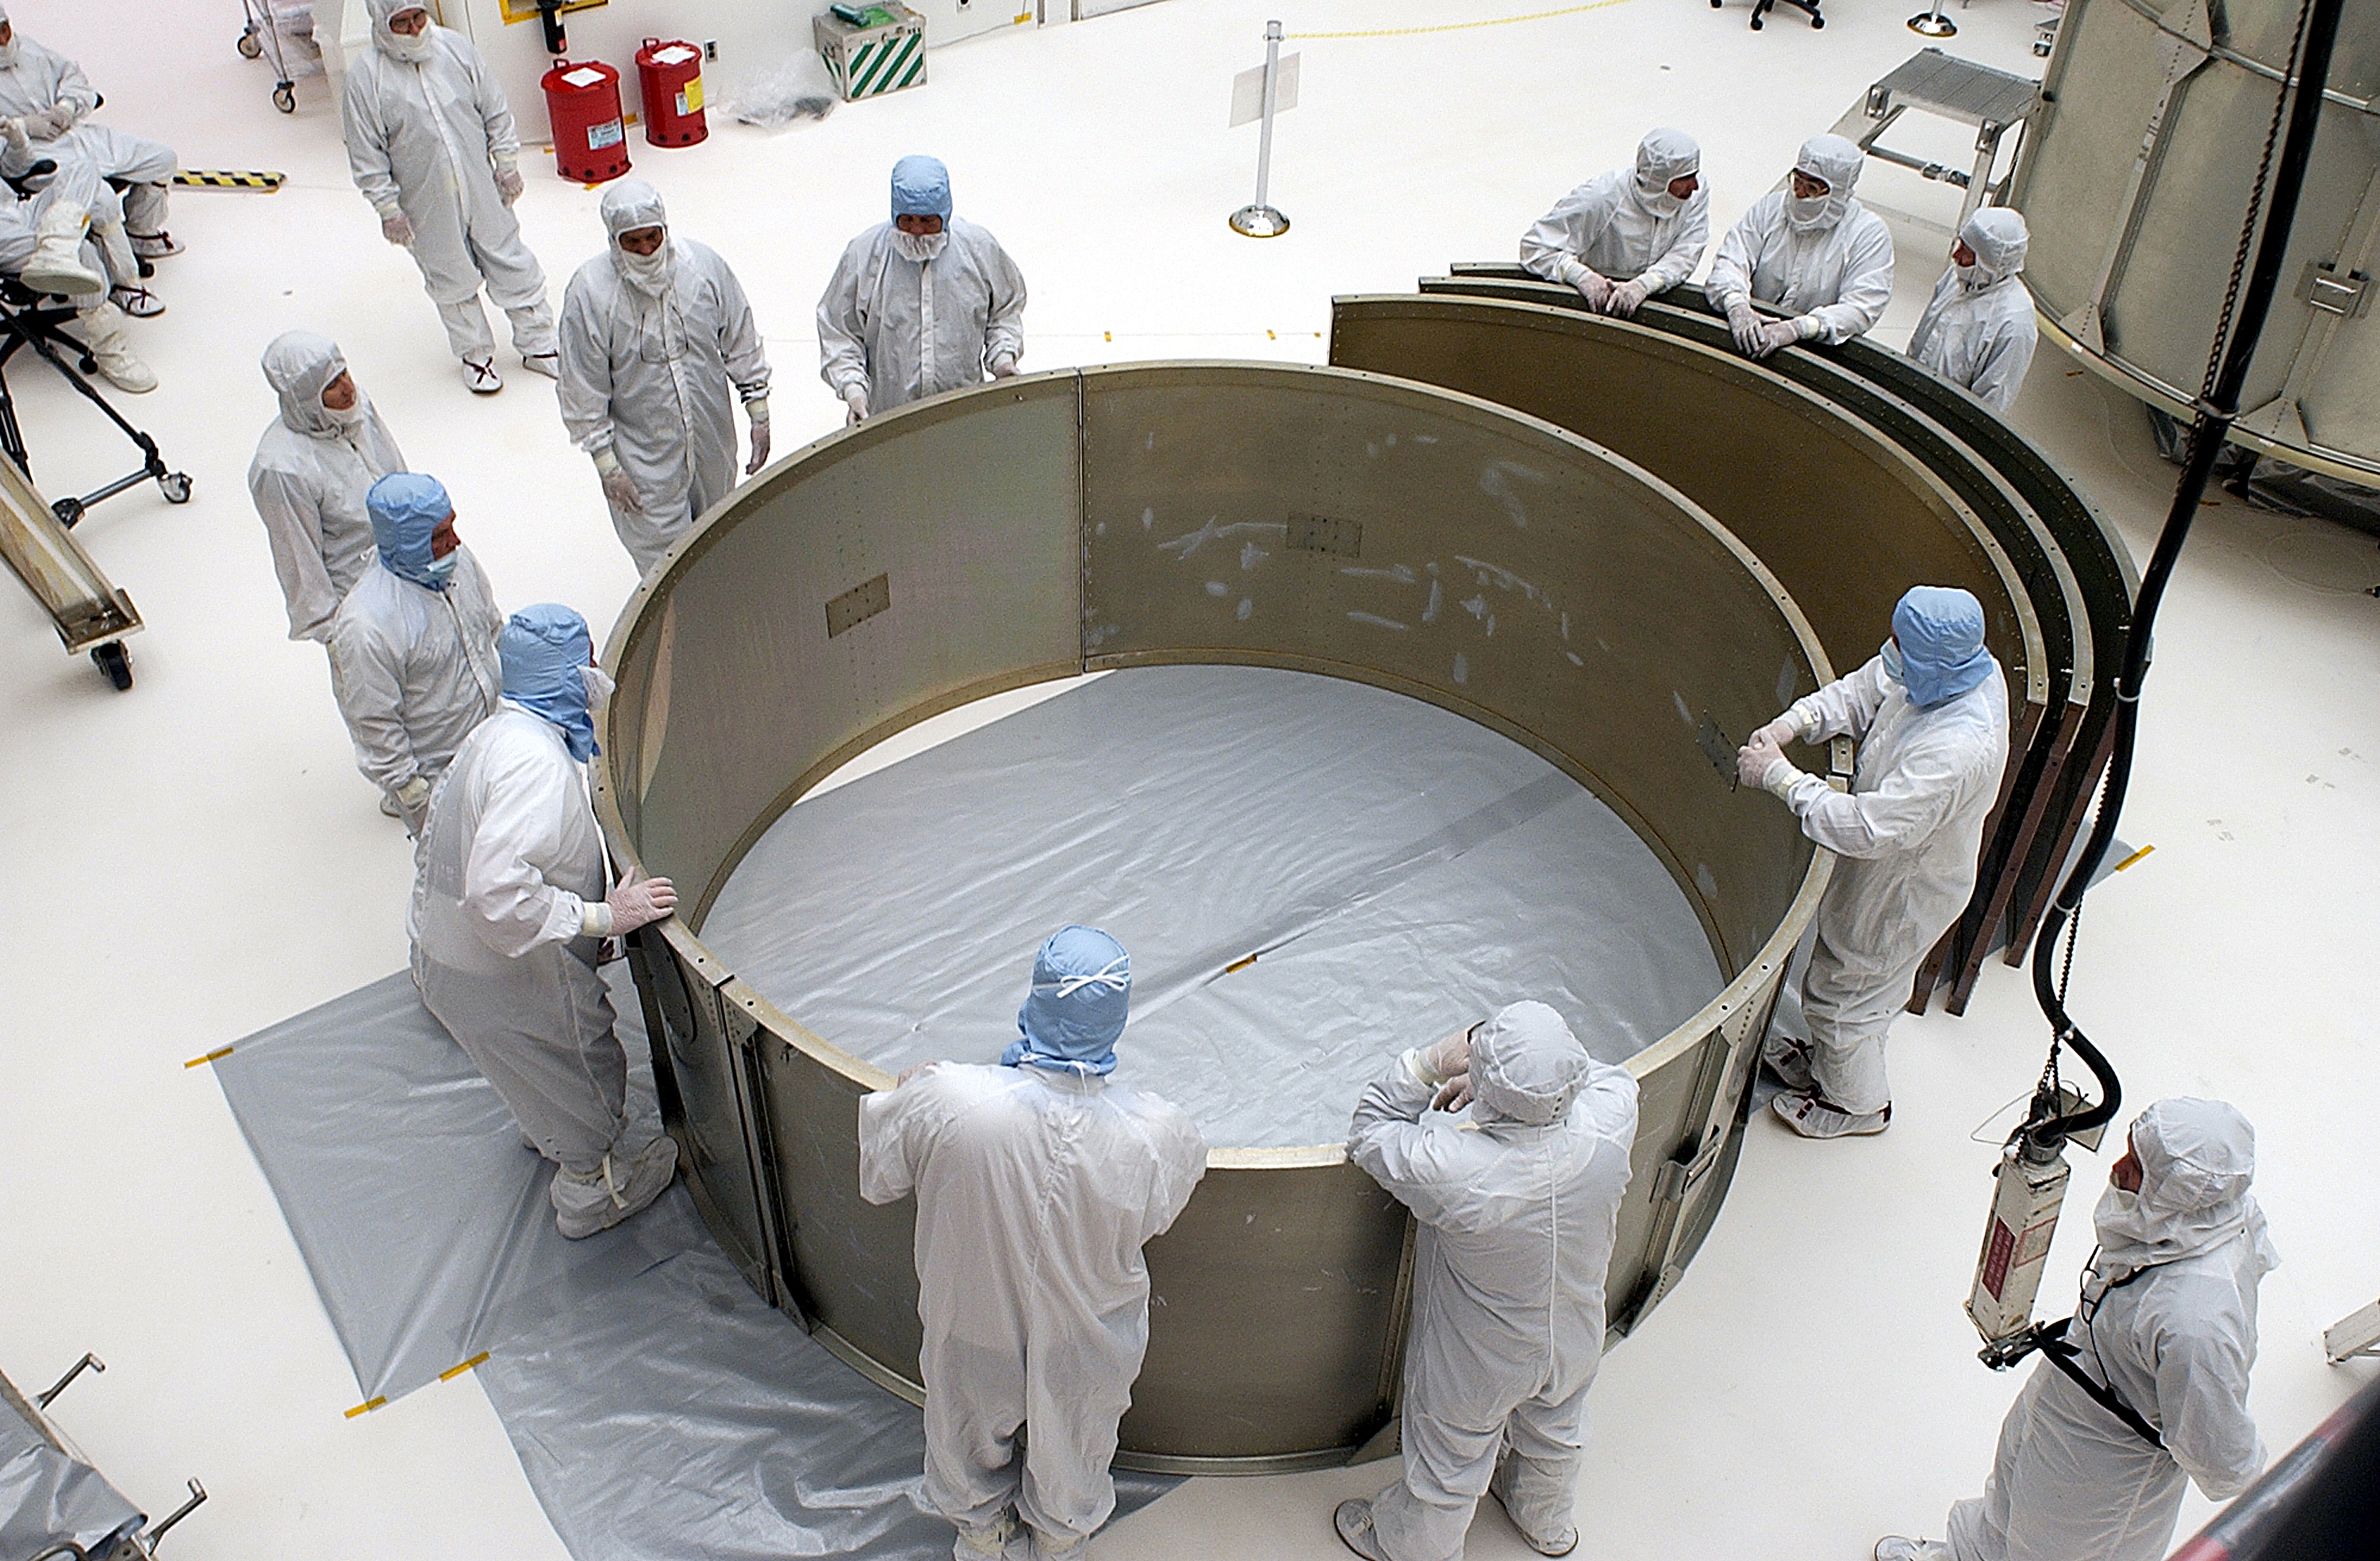

Canister

The Spitzer Space Telescope is placed in its payload canister for transfer to the launch pad before its aborted earlier launch. Spitzer was later moved back off its rocket and subsequently launched on a different vehicle on August 25, 2003.

Credit: NASA/KSC